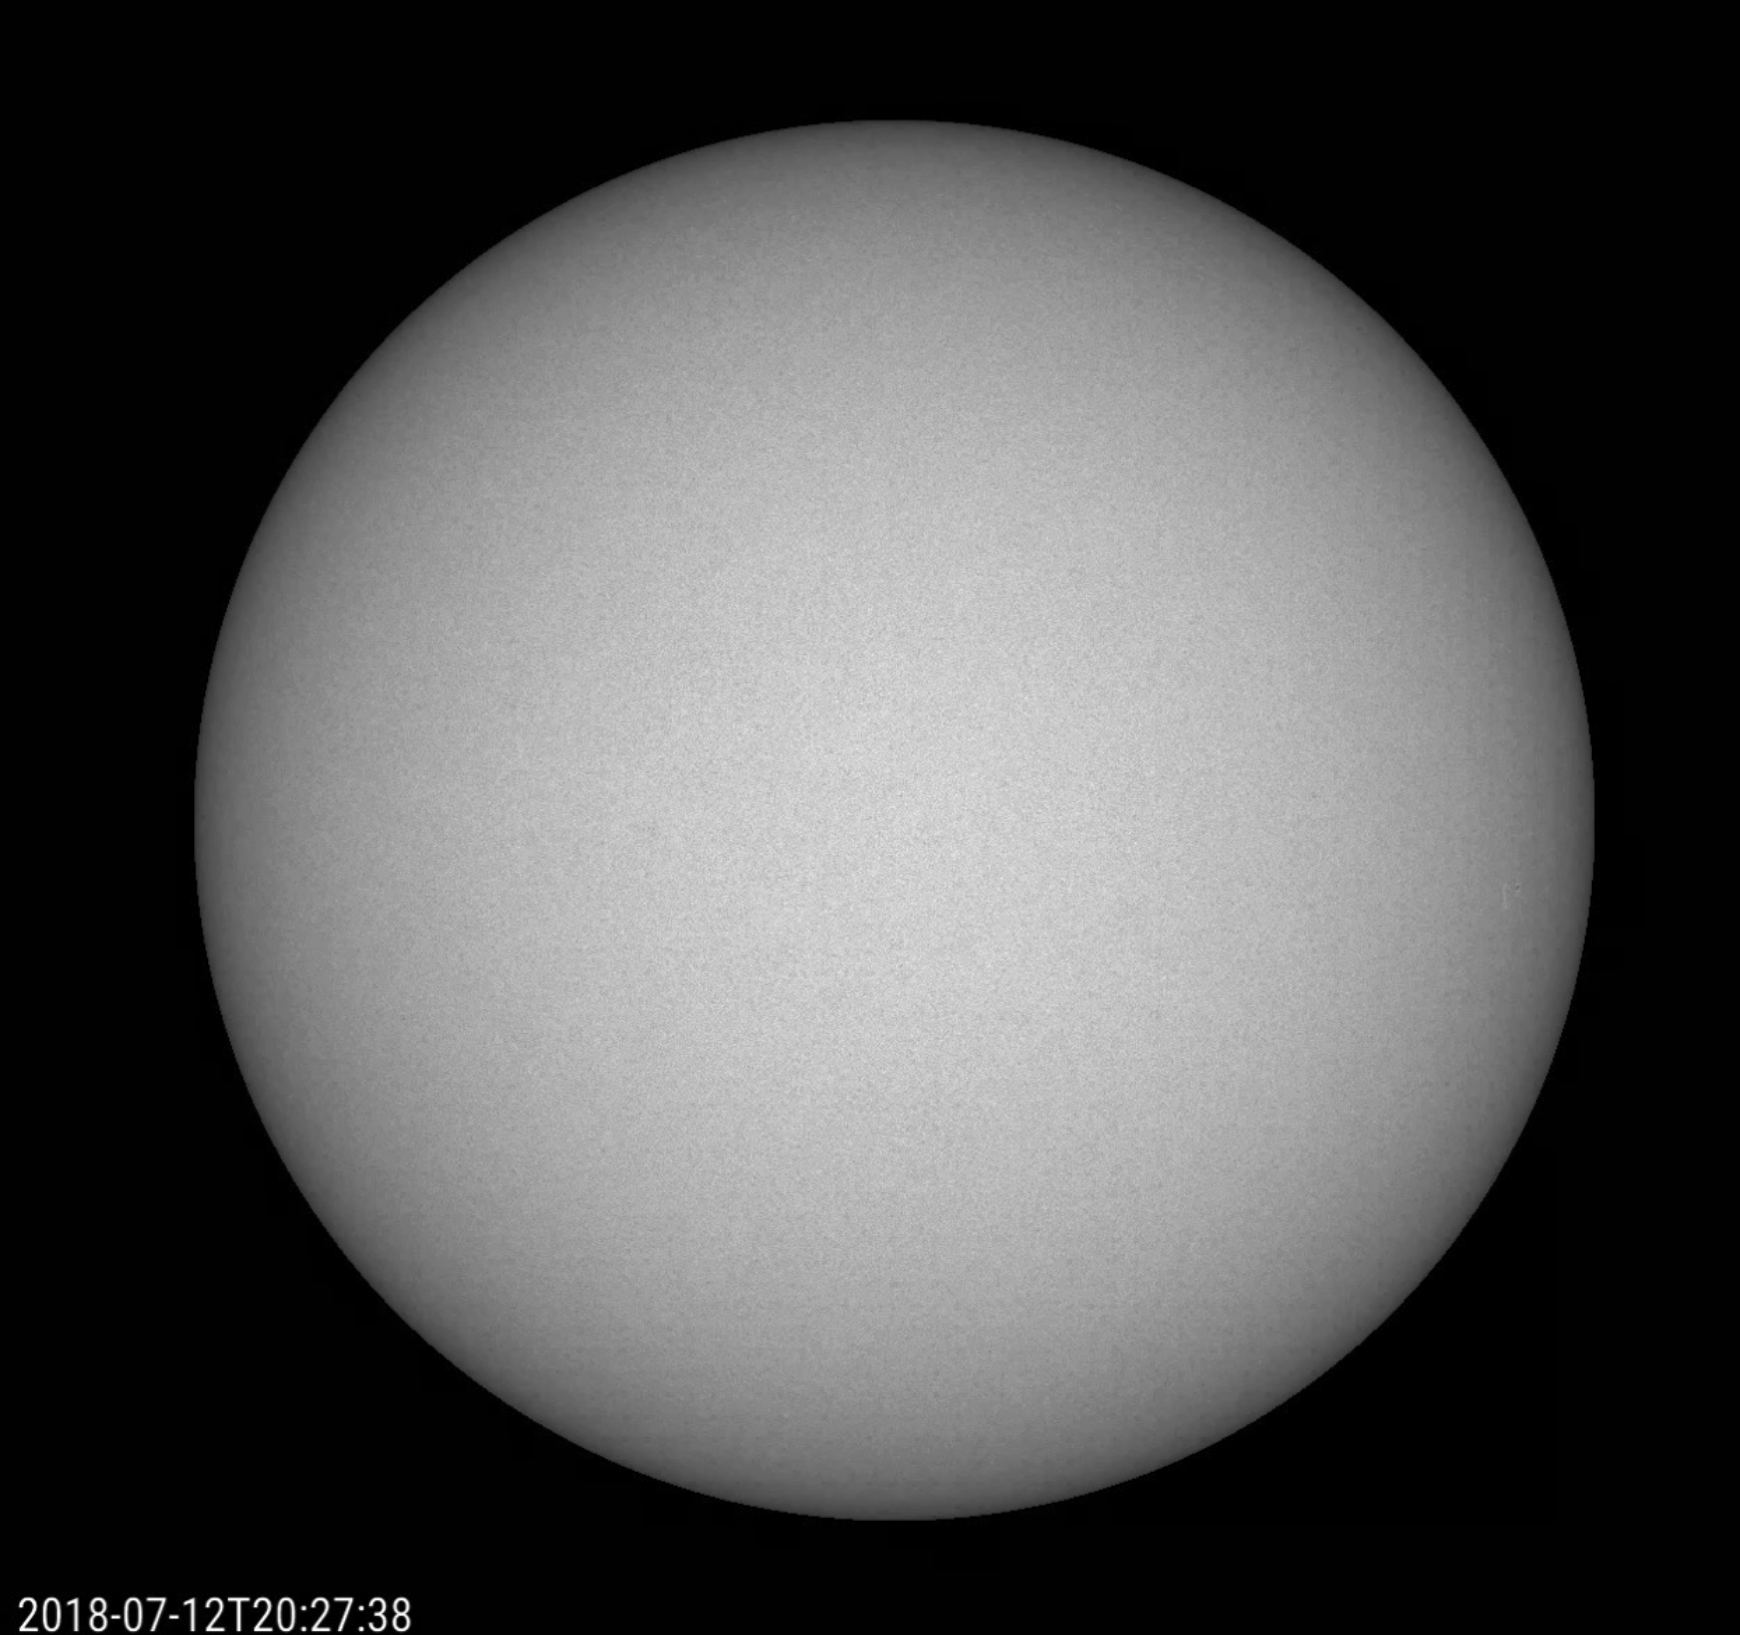

An Almost Spotless Record

Over a three-week period (July 3-24, 2018), the Sun produced just one small, short-lived sunspot — but it tells a big story. Up until July 22, the Sun had no sunspots for 23 consecutive days, the first time that has happened in nine years. The Sun is rapidly approaching solar minimum, a period of very low solar activity in its 11-year cycle — and doing so more rapidly than many scientists predicted.

Movies
PIA22646_AlmostSpotless_big.mp4
PIA22646_AlmostSpotless_sm.mp4

SDO is managed by NASA’s Goddard Space Flight Center, Greenbelt, Maryland, for NASA’s Science Mission Directorate, Washington. Its Atmosphere Imaging Assembly was built by the Lockheed Martin Solar Astrophysics Laboratory (LMSAL), Palo Alto, California.

Credit: NASA/GSFC/Solar Dynamics Observatory